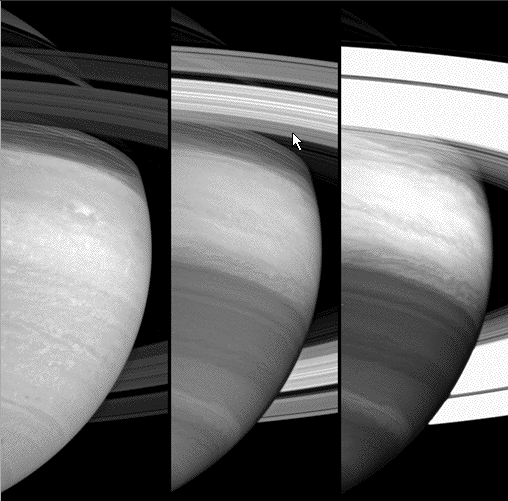

Three Views of Saturn (Animation)

Three Views of Saturn Animation

This unique movie, showing Saturn’s rotation in three different spectral filters, demonstrates Cassini’s ability to probe various levels within the planet’s outer cloud layers.

From left to right, the three panes show the atmosphere at infrared wavelengths 752, 728 and 890 nanometers. The filter used at the left is seeing the “deep cloud” layer, which has more features than any other Cassini view. The filter at the right shows the highest altitude cloud layers.

Cassini’s powerful cameras reveal atmospheric processes beneath the layer visible to the human eye, but these views show only the thinnest outer skin of the planet, whose radius is about 60,000 kilometers (37,000 miles). The altitude difference between the left and right panels is estimated to be in the range of 30 to 100 kilometers (20 to 60 miles).

Although the left and center panels sample wavelengths that are relatively close together, the different morphology seen in these panels shows that the two filters are sampling different heights.

The movie covers a period of about 95 minutes and consists of 31 images in each of the three panes. One Saturn rotation is about 10.7 hours long (determined by the rotation of the planet’s magnetic field).

The movie has been compressed to decrease the overall file size, and as a result, some small artifacts are present. However, all of the large-scale features visible here are real.

Cassini captured the images comprising this movie with its wide angle camera on June 21, 2005, at a distance of approximately 2.2 million kilometers (1.4 million miles). The image scale is about 125 kilometers (78 miles) per pixel.

The Cassini-Huygens mission is a cooperative project of NASA, the European Space Agency and the Italian Space Agency. The Jet Propulsion Laboratory, a division of the California Institute of Technology in Pasadena, manages the mission for NASA’s Science Mission Directorate, Washington, D.C. The Cassini orbiter and its two onboard cameras were designed, developed and assembled at JPL. The imaging operations center is based at the Space Science Institute in Boulder, Colo.

Credit: NASA/JPL/Space Science Institute